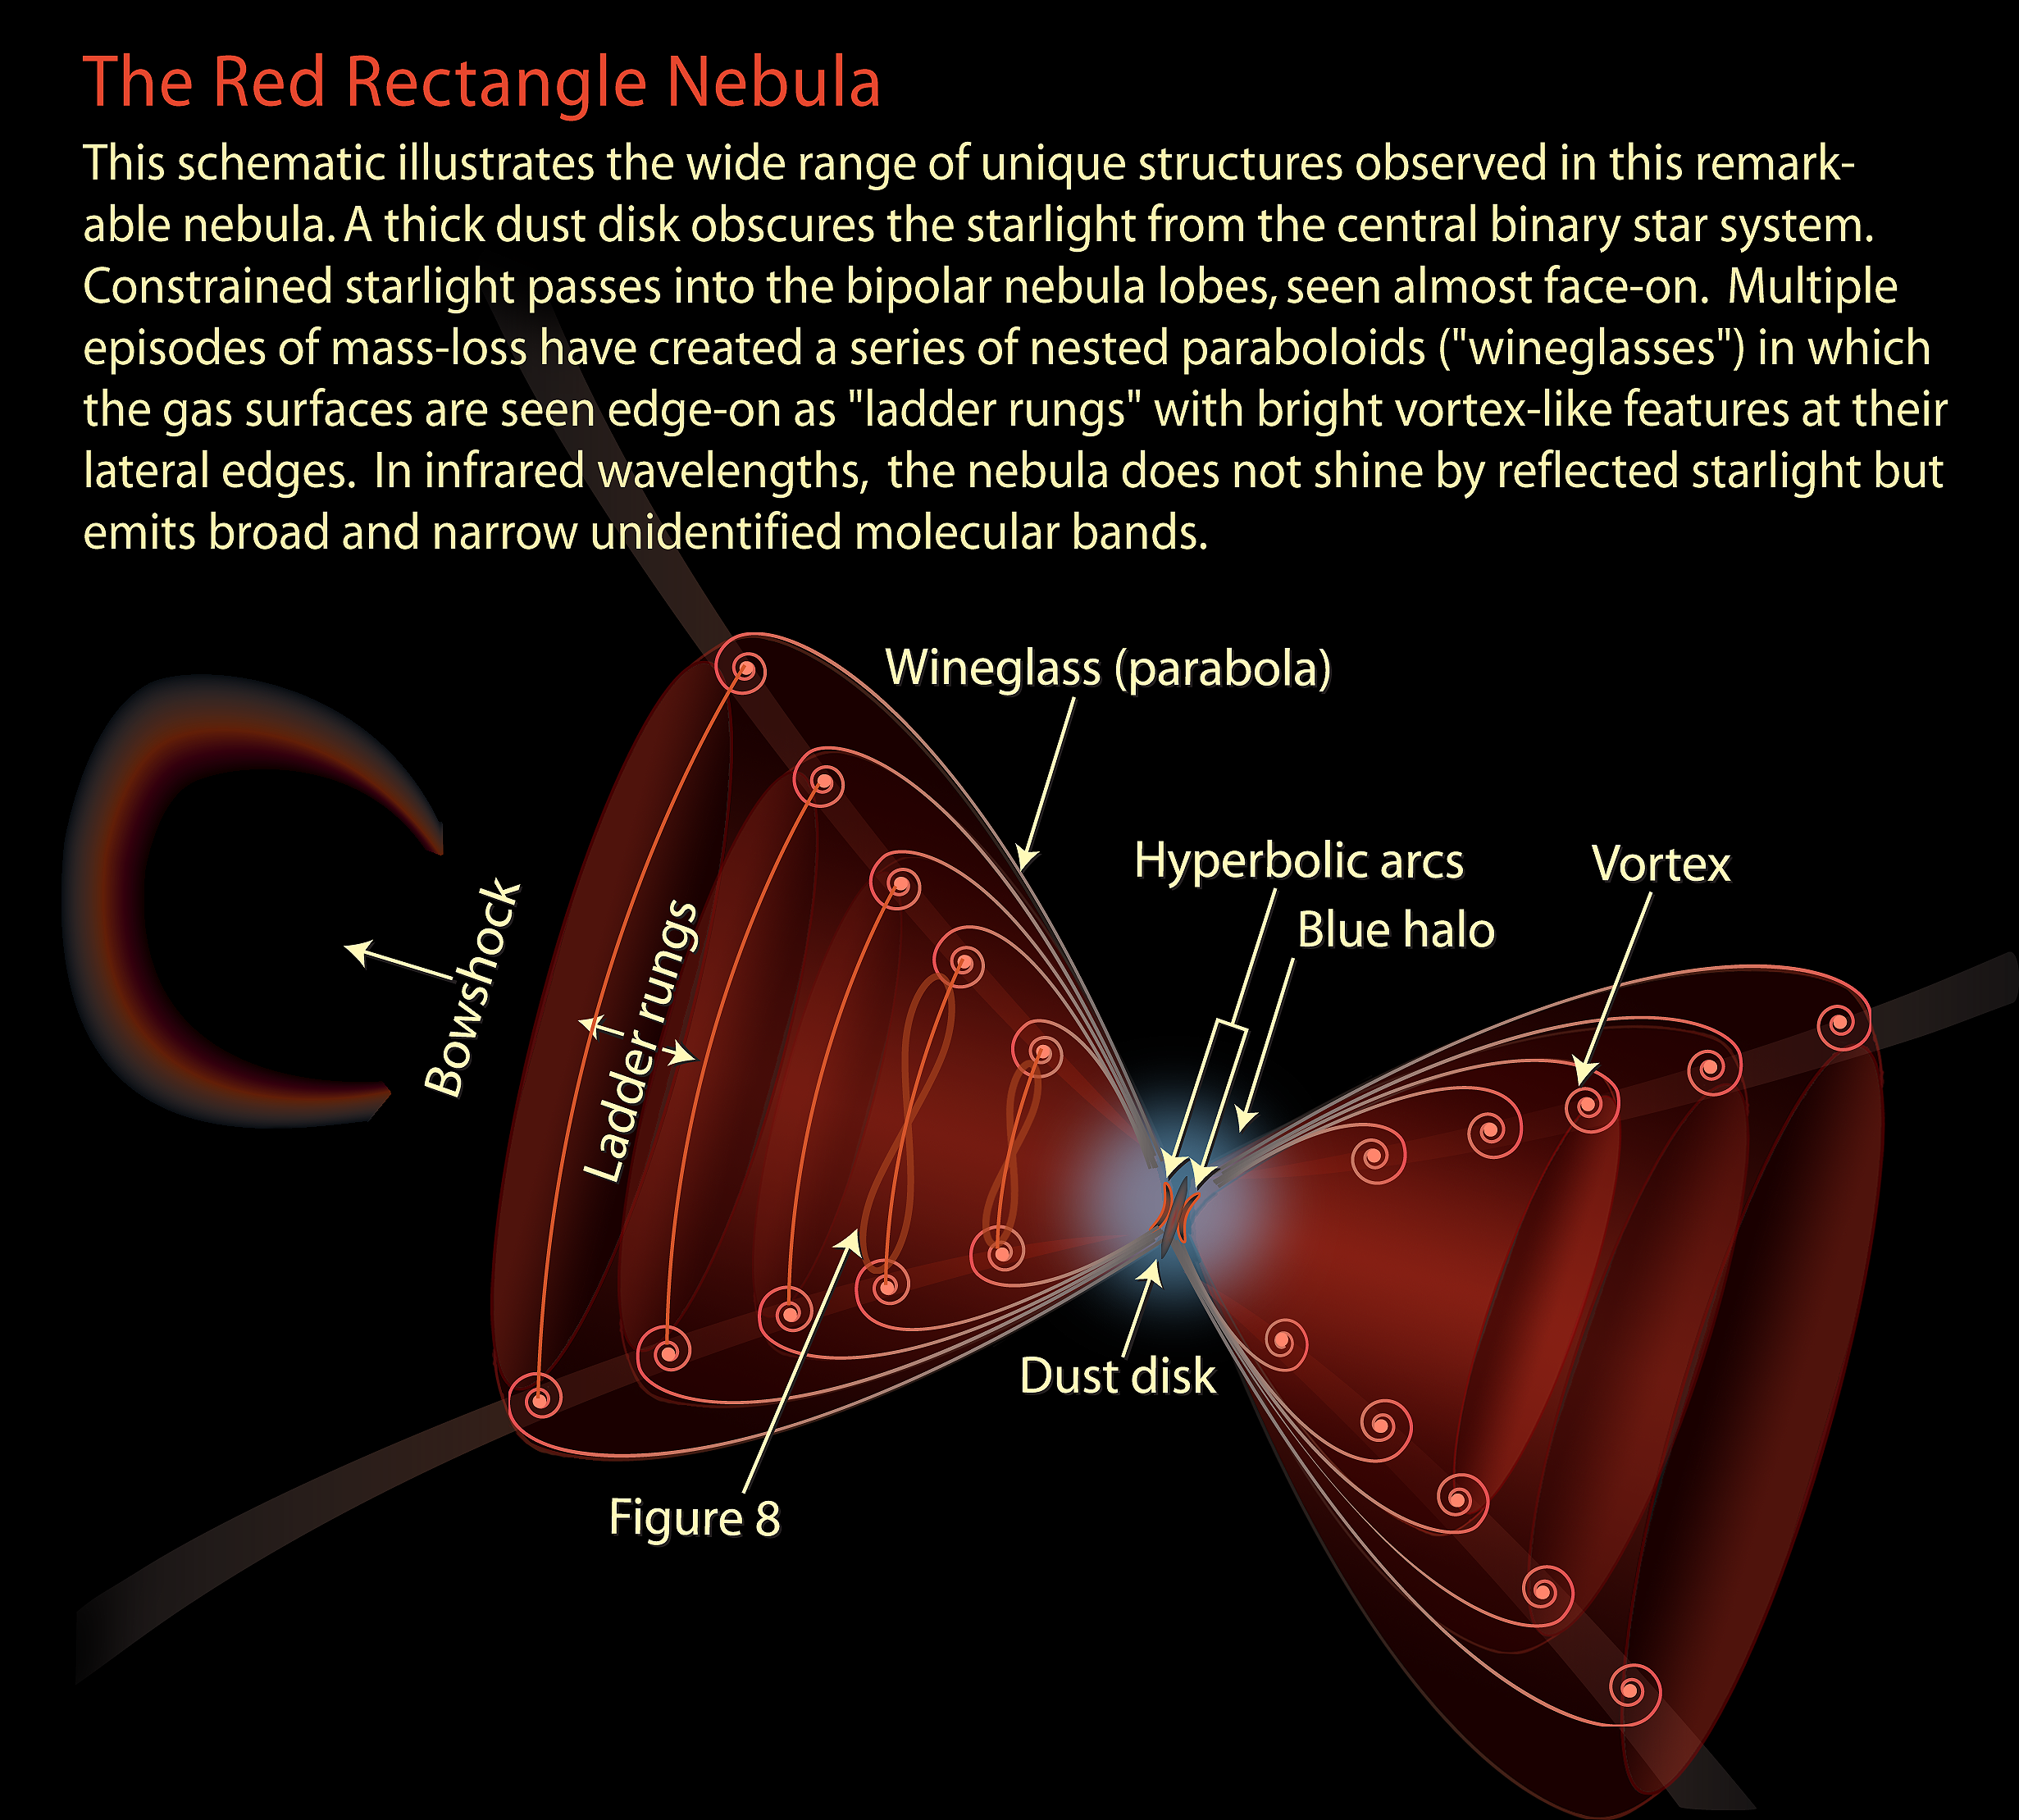

The Red Rectangle Nebula

This schematic illustrates the wide range of unique structures observed in this remarkable nebula. A thick dust disc obscures the starlight from the central binary star system. Constrained starlight passes into the bipolar nebula lobes, seen almost face-on. Multiple episodes of mass-loss have created a series of nested paraboloids in which the gas surfaces are seen edge-on as ”ladder rungs” with bright vortex-like features at their lateral edges. In infrared wavelengths, the nebula does not shine by reflected starlight but emits broad and narrow unidentified molecular bands.

Credit: NASA and A. Feild (STScI)